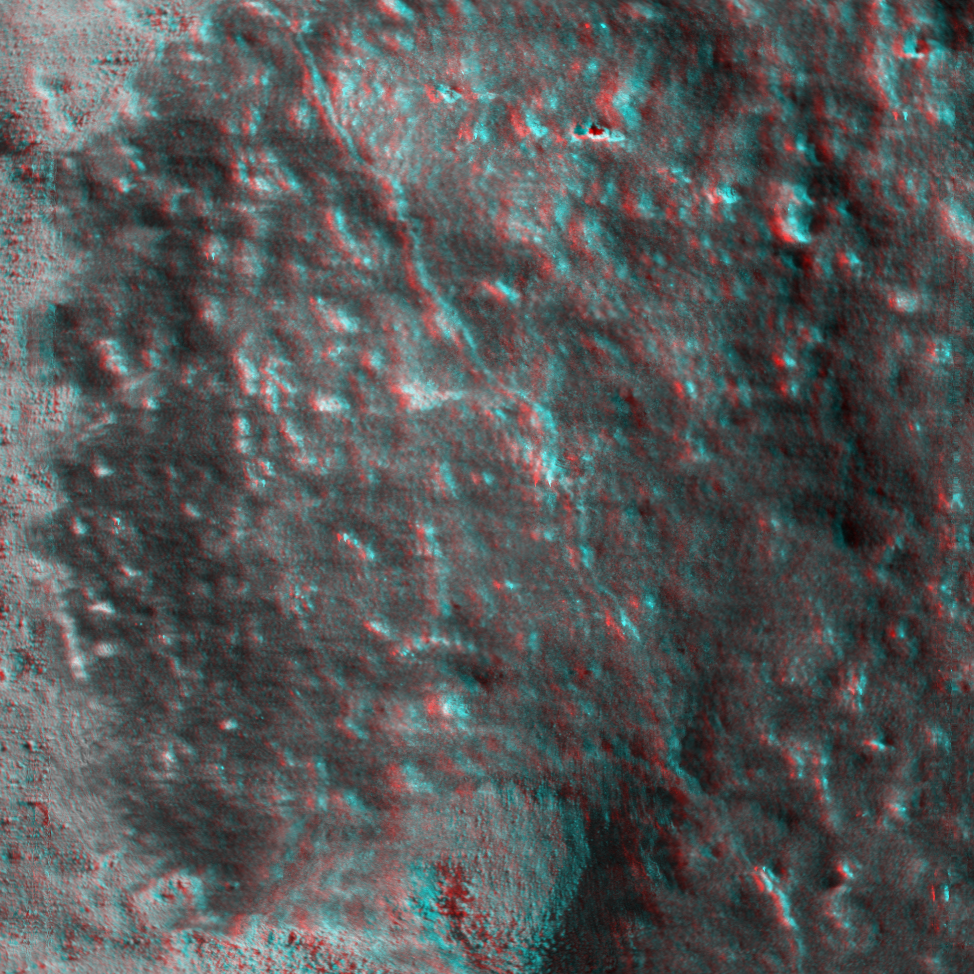

A Clean Adirondack (3-D)

This is a 3-D anaglyph showing a microscopic image taken of an area measuring 3 centimeters (1.2 inches) across on the rock called Adirondack. The image was taken at Gusev Crater on the 33rd day of the Mars Exploration Rover Spirit’s journey (Feb. 5, 2004), after the rover used its rock abrasion tool brush to clean the surface of the rock. Dust, which was pushed off to the side during cleaning, can still be seen to the left and in low areas of the rock.

Credit: NASA/JPL/Cornell/USGS/Texas A&M